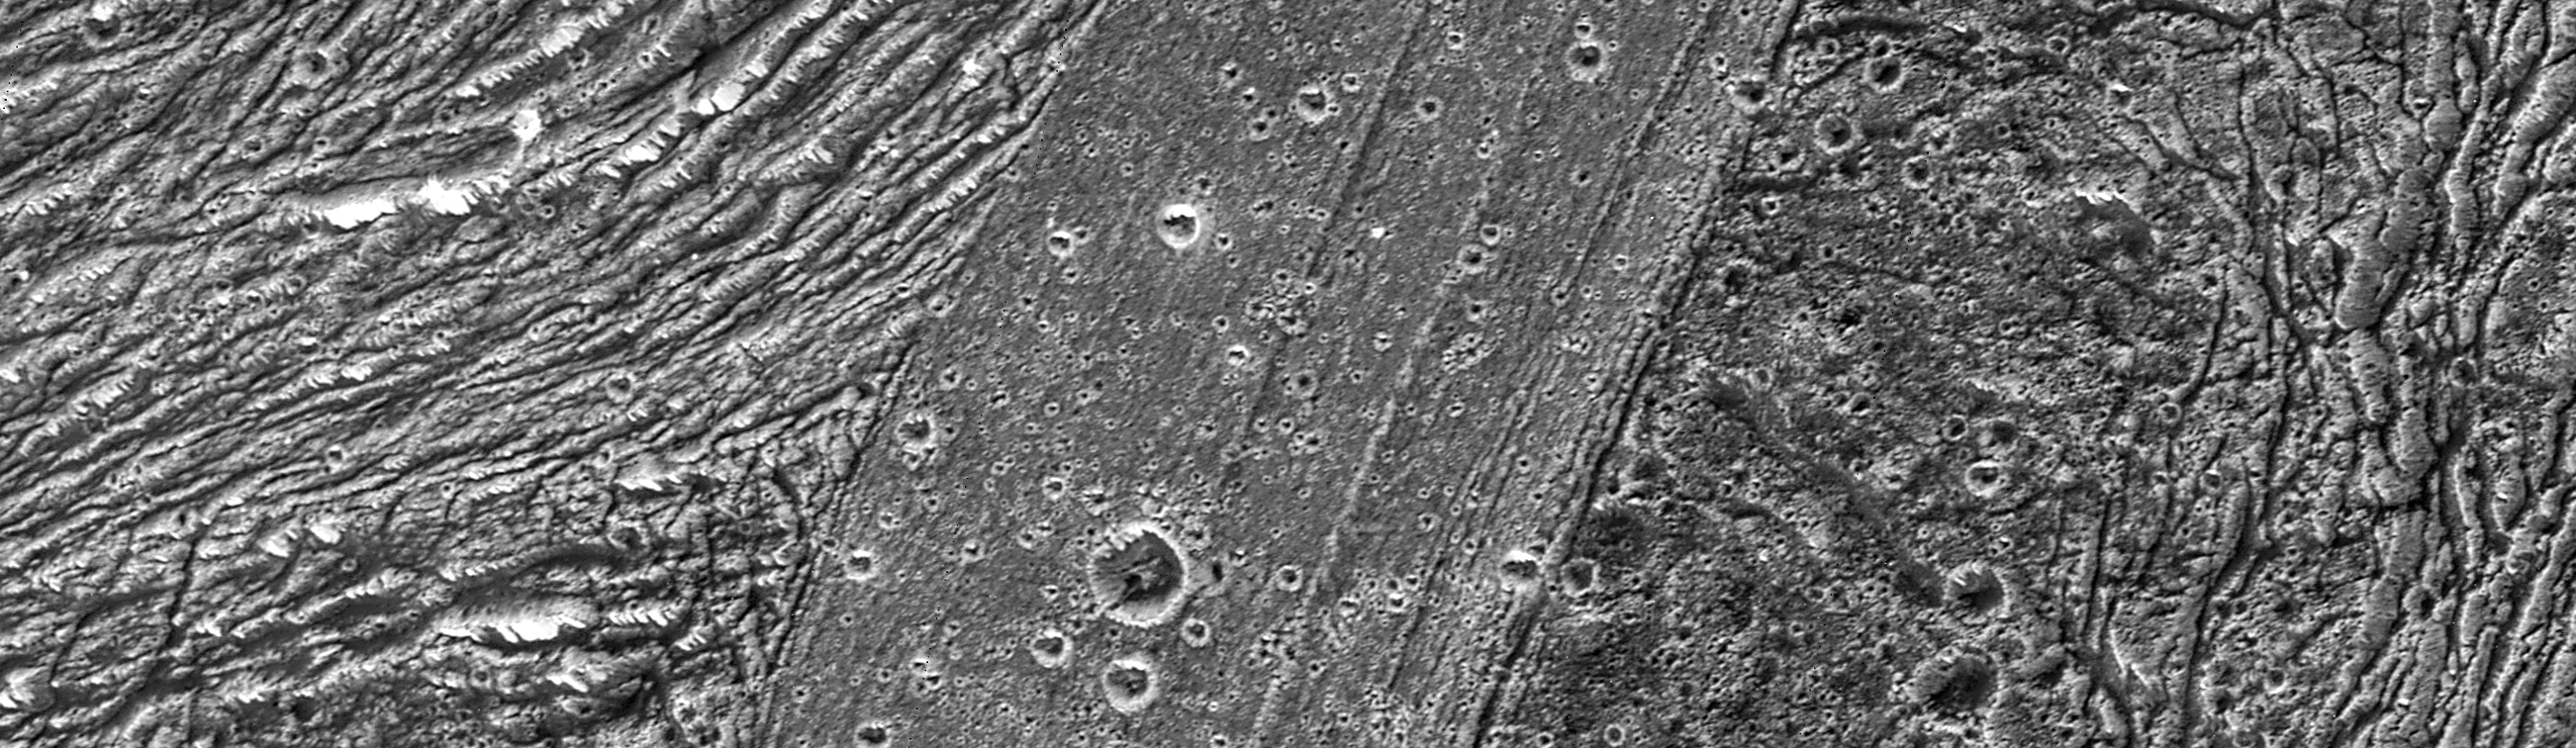

Region of Ganymede with Mix of Terrains

The area of Nicholson Regio and Arbela Sulcus illustrates many of the diverse terrain types on Jupiter’s moon Ganymede, as seen in this image taken by NASA’s Galileo spacecraft.

The bright terrain of Arbela Sulcus is the youngest terrain here, slicing north-south across the image. It is finely striated, and relatively lightly cratered. To the east (right) is the oldest terrain in this area, rolling and relatively densely cratered Nicholson Regio. To the west (left) is a region of highly deformed grooved terrain, intermediate in relative age. In this area of grooved terrain, stretching and normal faulting of Nicholson Regio has deformed it beyond recognition.

North is to the top of the picture and the Sun illuminates the surface from the west. The image, centered at -15 degrees latitude and 347degrees longitude, covers an area approximately 89 by 26 kilometers (55by 16 miles). The resolution is 34 meters (112 feet) per picture element. The images were taken on May 20, 2000, at a range of 3,350 kilometers (2,082 miles).

This image and other images and data received from Galileo are posted on the Galileo mission home page at http://www.jpl.nasa.gov/galileo. Background information and educational context for the images can be found at http://www.jpl.nasa.gov/galileo/sepo

The Jet Propulsion Laboratory, a division of the California Institute of Technology in Pasadena, manages the Galileo mission for NASA’s Office of Space Science, Washington, D.C.

This image was produced by DLR (German Aerospace Center), Berlin, and Brown University, Providence, R.I., http://solarsystem.dlr.de/ andhttp://www.planetary.brown.edu/.

Credit: NASA/JPL/Brown University